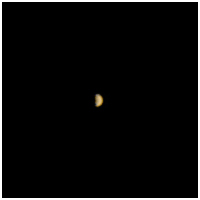

Mars Climate Orbiter MARCI Approach Image

This image is the first view of Mars taken by the Mars Climate Orbiter (MCO) Mars Color Imager (MARCI). It was acquired on 7 September 1999 at about 16:30 UTC (9:30 AM PDT), when the spacecraft was approximately 4.5 million kilometers (2.8 million miles) from the planet. This full-scale medium angle camera view is the highest resolution possible at this distance from Mars. At this point in its orbit around the sun, MCO is moving slower than, and being overtaken by, Mars (the morning side of the planet is visible in this picture). The center longitude is around 240° W.

The Mars Climate Orbiter spacecraft will reach Mars on September 23, 1999. The Mars orbit insertion (MOI) will be immediately followed by a period of aerobraking (into November 1999). The orbiter will then function as a relay and communication satellite for data from the Mars Polar Lander through February 2000 before beginning its Mars-year-long mapping mission.

When the next MARCI image will be acquired is presently uncertain. The original mission plan calls for operation of the camera on a “non-interference basis” after the completion of aerobraking and during the lander relay phase. Planning for such operations cannot begin until after MOI.

For additional information about the Mars Climate Orbiter MARCI, Click HERE.

Also visit the Mars Climate Orbiter Home.

Credit: NASA/JPL/MSSS